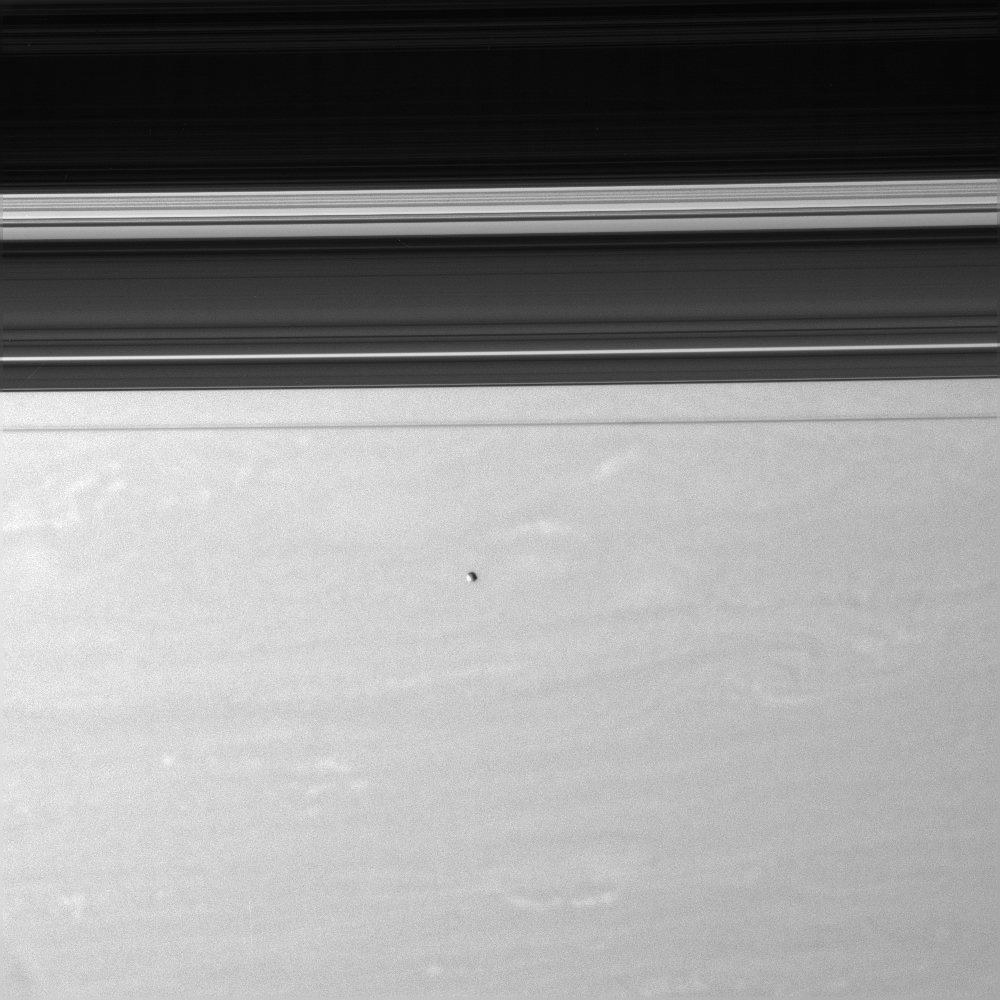

Above the Fray

Epimetheus floats above Saturn’s swirling skies.

Beyond Epimetheus (116 kilometers, or 72 miles across), the narrow F ring appears dark from this vantage point, against the much brighter planet. The three largest gaps in the rings — the Keeler and Encke Gaps and the Cassini Division — appear as bright regions in the darkened ringplane.

This view looks toward the unilluminated side of the rings from about 7 degrees above the ringplane.

The image was taken in visible light with the Cassini spacecraft narrow-angle camera on June 1, 2007 at a distance of approximately 1.9 million kilometers (1.2 million miles) from Epimetheus. Image scale is 12 kilometers (7 miles) per pixel.

The Cassini-Huygens mission is a cooperative project of NASA, the European Space Agency and the Italian Space Agency. The Jet Propulsion Laboratory, a division of the California Institute of Technology in Pasadena, manages the mission for NASA’s Science Mission Directorate, Washington, D.C. The Cassini orbiter and its two onboard cameras were designed, developed and assembled at JPL. The imaging operations center is based at the Space Science Institute in Boulder, Colo.

Credit: NASA/JPL/Space Science Institute